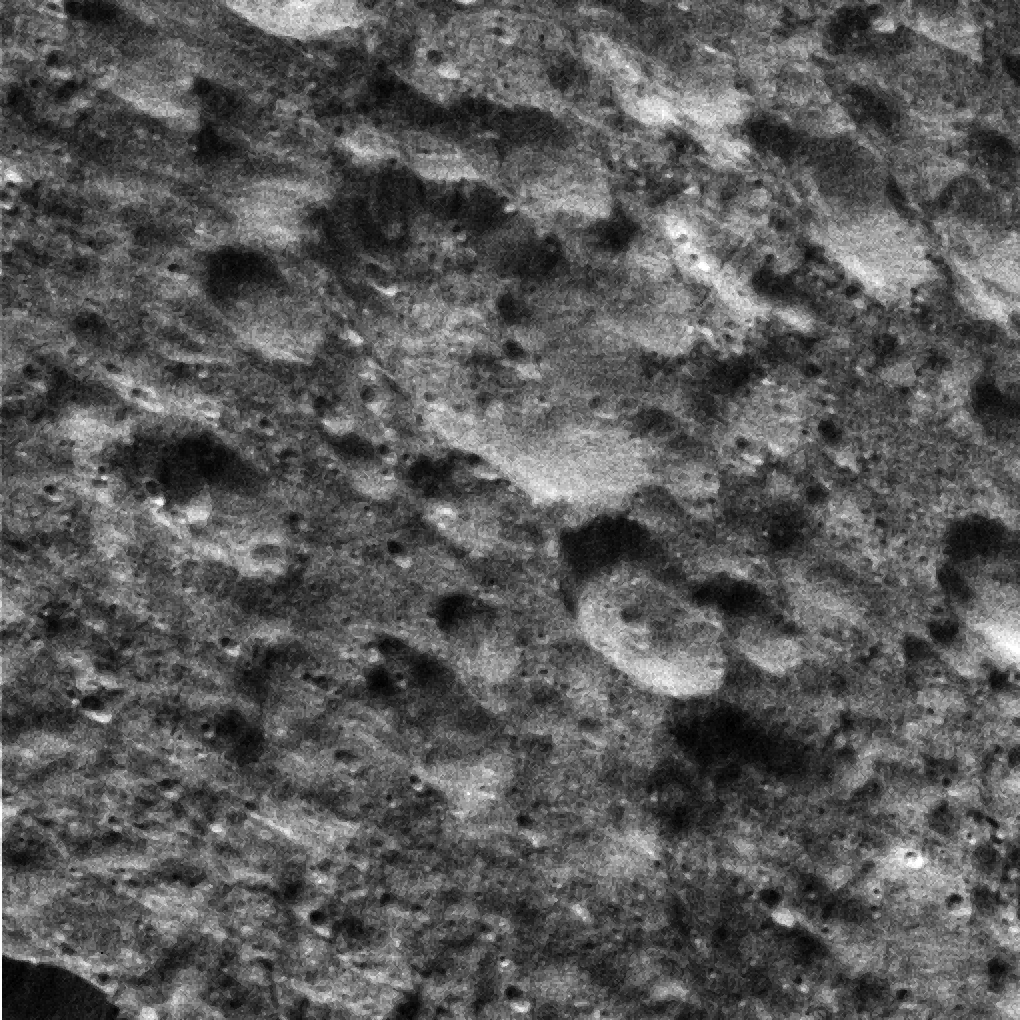

Dione’s Saturn-lit Surface

This view from NASA’s Cassini spacecraft shows terrain on Saturn’s moon Dione that is entirely lit by reflected light from Saturn, called Saturnshine.

Imaging scientists set a relatively short exposure time (10 milliseconds) for this and other views obtained during this fast flyby in order to avoid smearing the images. Despite the short exposure time, the light from Saturn was sufficient to provide a good look at features on the moon’s night side.

The image was acquired in visible light with the Cassini spacecraft wide-angle camera during a close flyby of the icy moon on Aug. 17, 2015. The view was acquired at an altitude of approximately 600 miles (970 kilometers) above Dione and has an image scale of about 190 feet (58 meters) per pixel. North on Dione is toward lower left.

The Cassini mission is a cooperative project of NASA, ESA (the European Space Agency) and the Italian Space Agency. The Jet Propulsion Laboratory, a division of the California Institute of Technology in Pasadena, manages the mission for NASA’s Science Mission Directorate, Washington. The Cassini orbiter and its two onboard cameras were designed, developed and assembled at JPL. The imaging operations center is based at the Space Science Institute in Boulder, Colorado.

Credit: NASA/JPL-Caltech/Space Science Institute